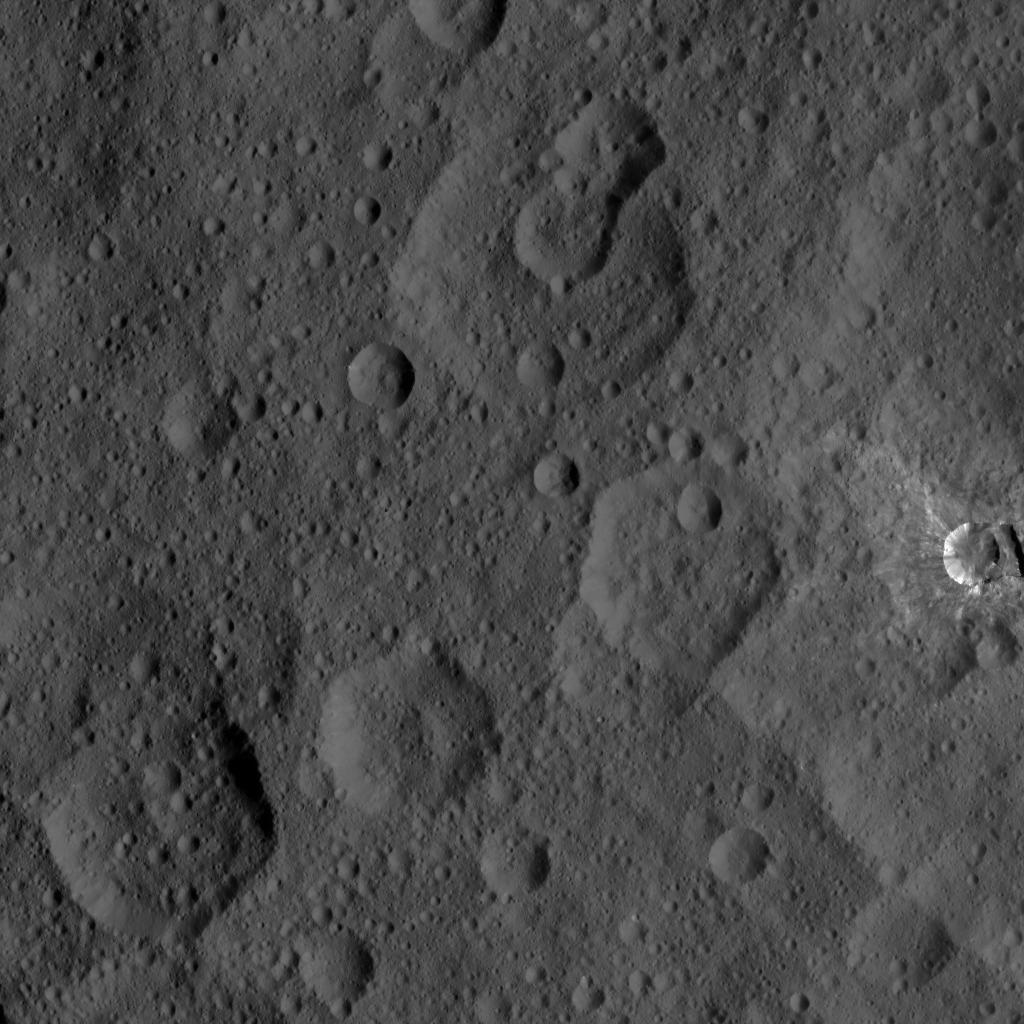

Dawn HAMO Image 5

This image, taken by NASA’s Dawn spacecraft, shows a portion of the northern hemisphere of dwarf planet Ceres from an altitude of 915 miles (1,470 kilometers). The image, with a resolution of 450 feet (140 meters) per pixel, was taken on August 21, 2015.

Dawn’s mission is managed by JPL for NASA’s Science Mission Directorate in Washington. Dawn is a project of the directorate’s Discovery Program, managed by NASA’s Marshall Space Flight Center in Huntsville, Alabama. UCLA is responsible for overall Dawn mission science. Orbital ATK, Inc., in Dulles, Virginia, designed and built the spacecraft. The German Aerospace Center, the Max Planck Institute for Solar System Research, the Italian Space Agency and the Italian National Astrophysical Institute are international partners on the mission team.

Credit: NASA/JPL-Caltech/UCLA/MPS/DLR/IDA